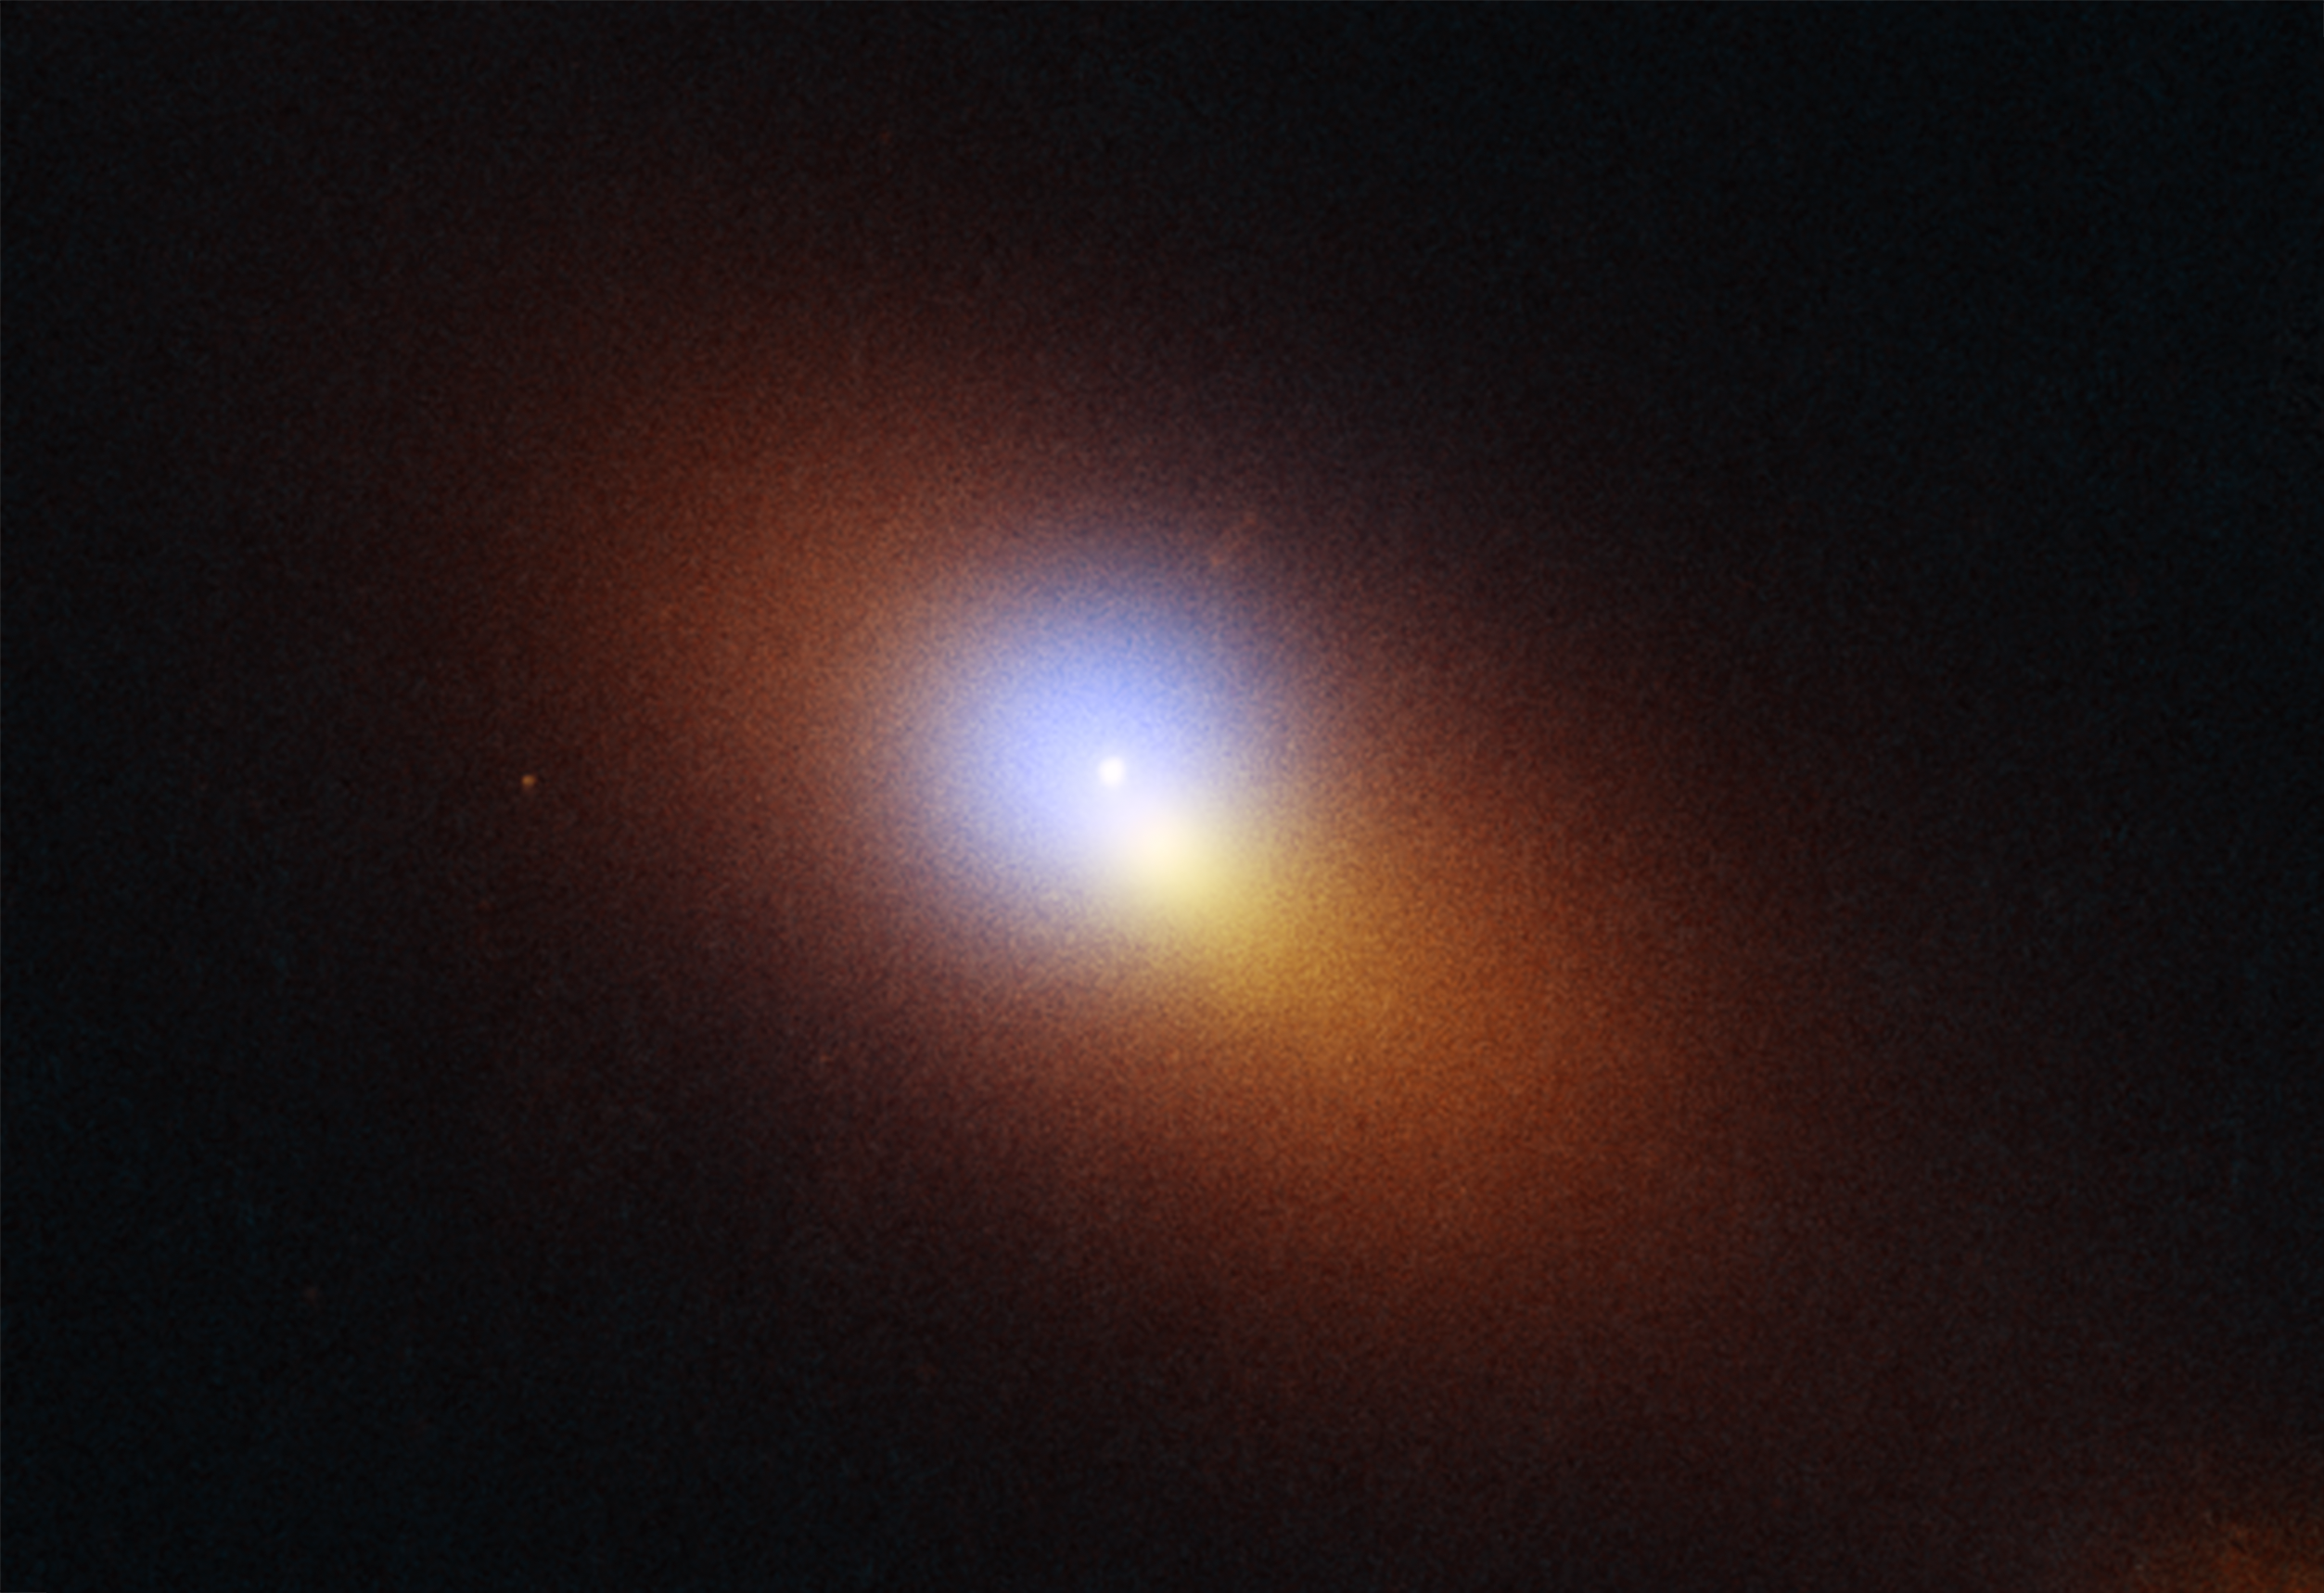

Black Hole TDE AT2024tvd (Hubble + Chandra)

This is a combined Hubble Space Telescope/Chandra X-Ray Observatory image of galaxy located 600 million light-years away that is host to the telltale signature of a roaming supermassive black hole. Visible in the Hubble image is a tidal disruption event (TDE), an intense flash of radiation caused by the supermassive black hole eating a star. The TDE appears as an isolated blue-white point source of ultraviolet light, while the galaxy is colored orange in visible light. In addition, X-ray light is captured by Chandra as a blue haze that surrounds the TDE. Both Hubble and Chandra observations were combined to pinpoint the TDE's location, which is offset from the center of the galaxy, which appears as a bright orange-white blob.

Credit: Science: NASA, ESA, STScI, Yuhan Yao (UC Berkeley); Image Processing: Joseph DePasquale (STScI)